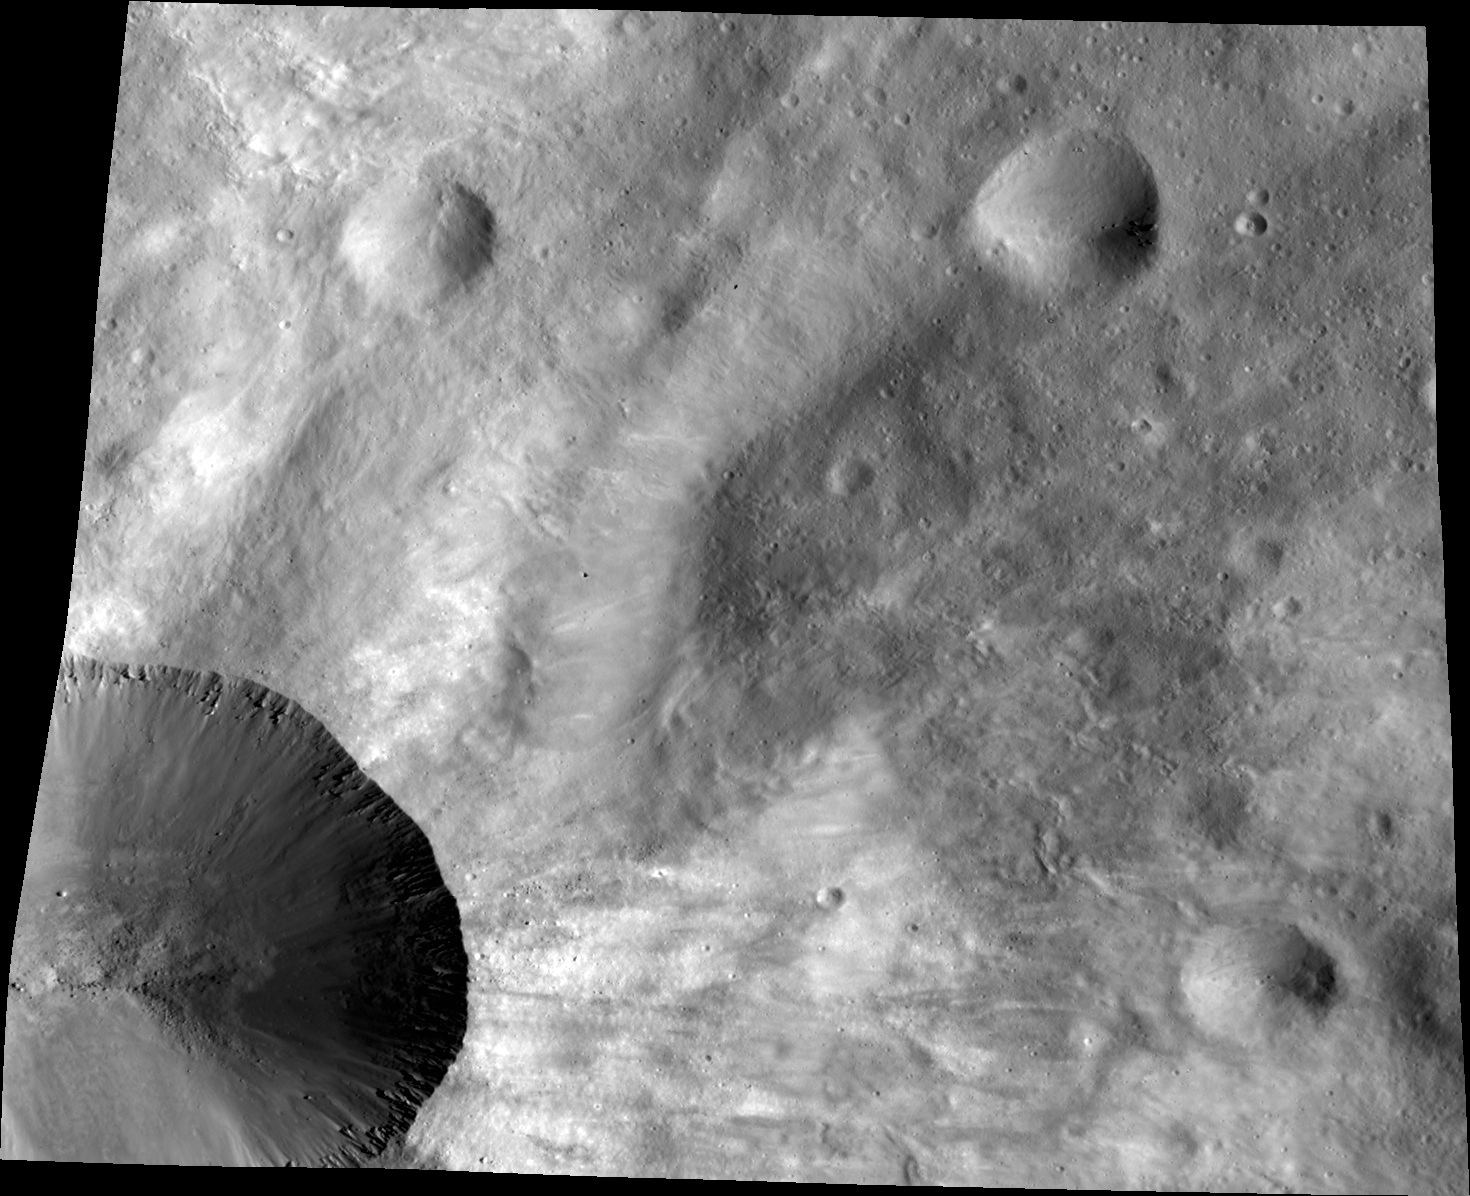

Canuleia, Up Close

This image from NASA’s Dawn spacecraft shows a close up of part of the rim around the crater Canuleia on the giant asteroid Vesta. Canuleia, about 6 miles (10 kilometers) in diameter, is the large crater at the bottom-left of this image. This close-up image illustrates the structure of the interior of the crater and complex details of the fresh rays across the soil of Vesta.

The image was taken by Dawn’s framing camera on Dec. 29, 2011, from an altitude of about 130 miles (210 kilometers).

The Dawn mission to the asteroids Vesta and Ceres is managed by NASA’s Jet Propulsion Laboratory, a division of the California Institute of Technology in Pasadena, for NASA’s Science Mission Directorate, Washington. Dawn is a project of the directorate’s Discovery Program, managed by NASA’s Marshall Space Flight Center in Huntsville, Ala. UCLA is responsible for overall Dawn mission science. The Dawn Framing Cameras have been developed and built under the leadership of the Max Planck Institute for Solar System Research, Katlenburg-Lindau, Germany, with significant contributions by DLR German Aerospace Center, Institute of Planetary Research, Berlin, and in coordination with the Institute of Computer and Communication Network Engineering, Braunschweig. The framing camera project is funded by the Max Planck Society, DLR, and NASA/JPL-Caltech.

Credit: NASA/JPL-Caltech/UCLA/MPS/DLR/PSI/Brown